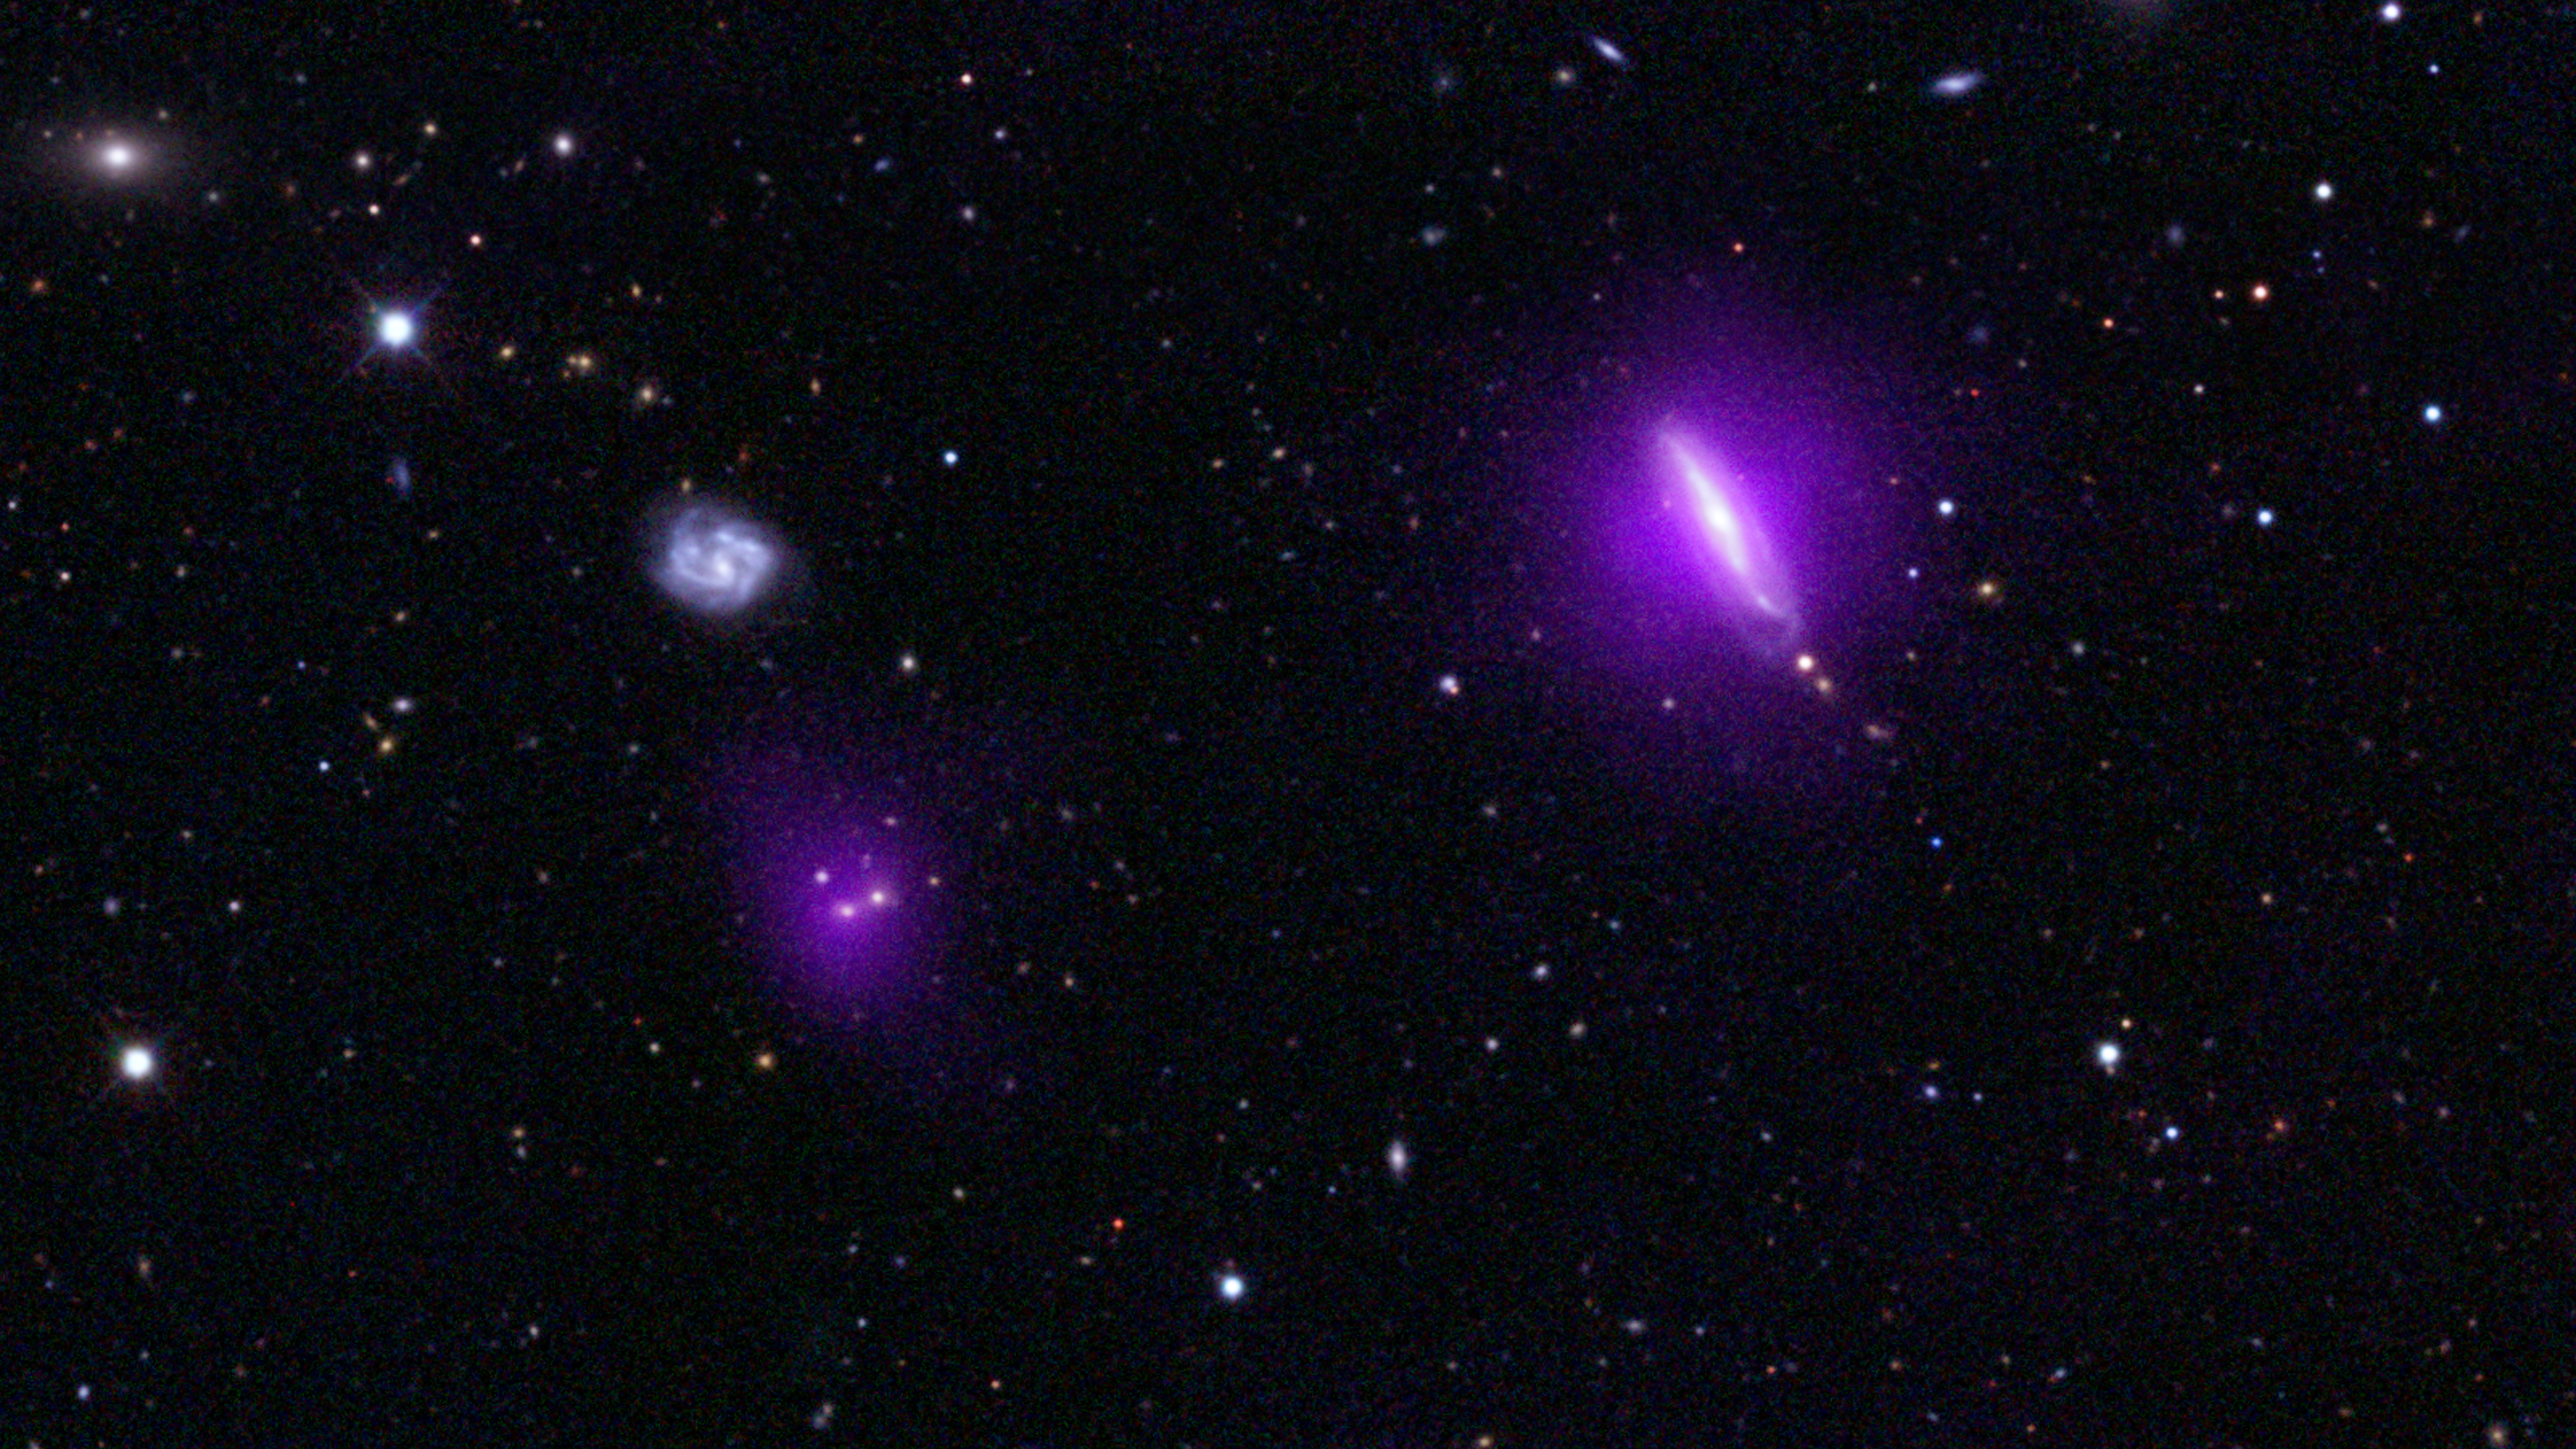

Black Holes Shine for NuSTAR

An optical color image of galaxies is seen here overlaid with X-ray data (magenta) from NASA's Nuclear Spectroscopic Telescope Array (NuSTAR).

NuSTAR's serendipitous discovery in this field lies to the left of a galaxy, called IC 751, at which the telescope originally intended to look. Both magenta blobs show X-rays from massive black holes buried at the hearts of galaxies.

The optical image is from the Sloan Digital Sky Survey and a color composite of images over three different optical wavebands (the G, R, and I bands). The NuSTAR data shows X-rays in the 3 to 24 keV energy range.

Credit: NASA/JPL-Caltech